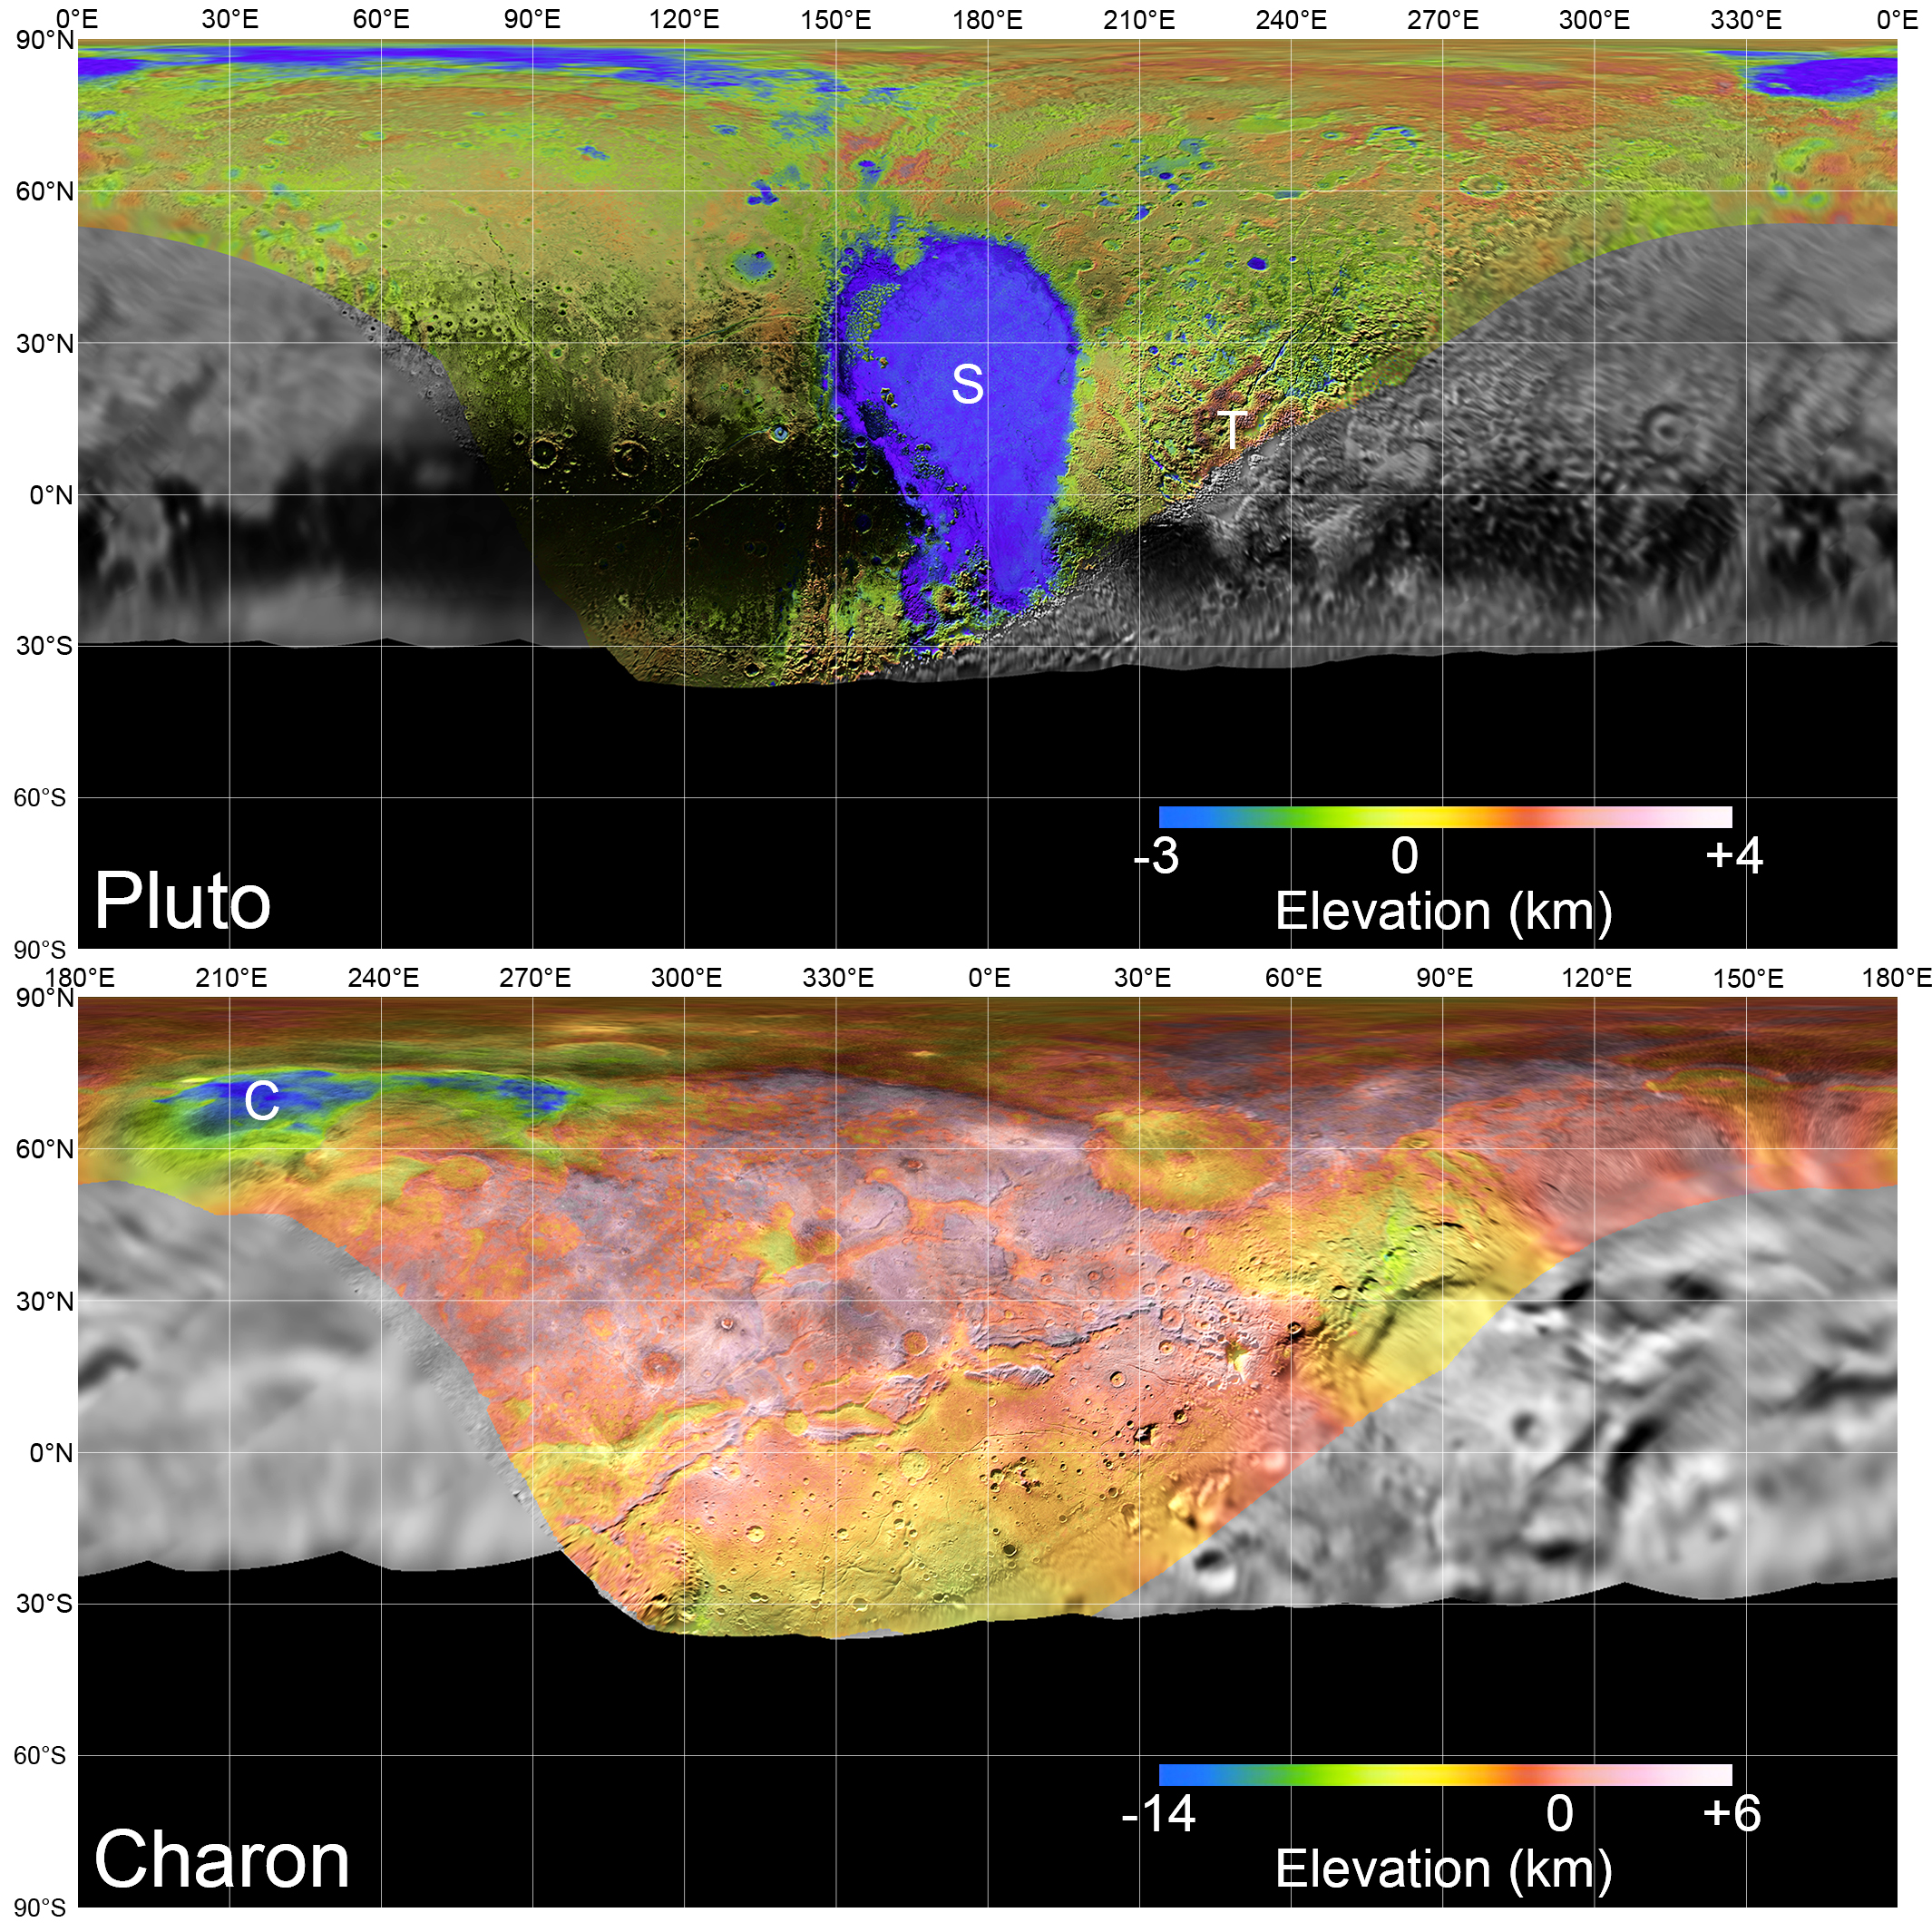

Global Mosaics of Pluto and Charon

Global mosaics of Pluto and Charon projected at 300 meters (985 feet) per pixel that have been assembled from most of the highest resolution images obtained by the Long-Range Reconnaissance Imager (LORRI) and the Multispectral Visible Imaging Camera (MVIC) onboard New Horizons. Transparent, colorized stereo topography data generated for the encounter hemispheres of Pluto and Charon have been overlain on the mosaics. Terrain south of about 30°S on Pluto and Charon was in darkness leading up to and during the flyby, so is shown in black. “S” and “T” respectively indicate Sputnik Planitia and Tartarus Dorsa on Pluto, and “C” indicates Caleuche Chasma on Charon. All feature names on Pluto and Charon are informal.

The Johns Hopkins University Applied Physics Laboratory in Laurel, Maryland, designed, built, and operates the New Horizons spacecraft, and manages the mission for NASA’s Science Mission Directorate. The Southwest Research Institute, based in San Antonio, leads the science team, payload operations and encounter science planning. New Horizons is part of the New Frontiers Program managed by NASA’s Marshall Space Flight Center in Huntsville, Alabama.

Credit: NASA/Johns Hopkins University Applied Physics Laboratory/Southwest Research Institute